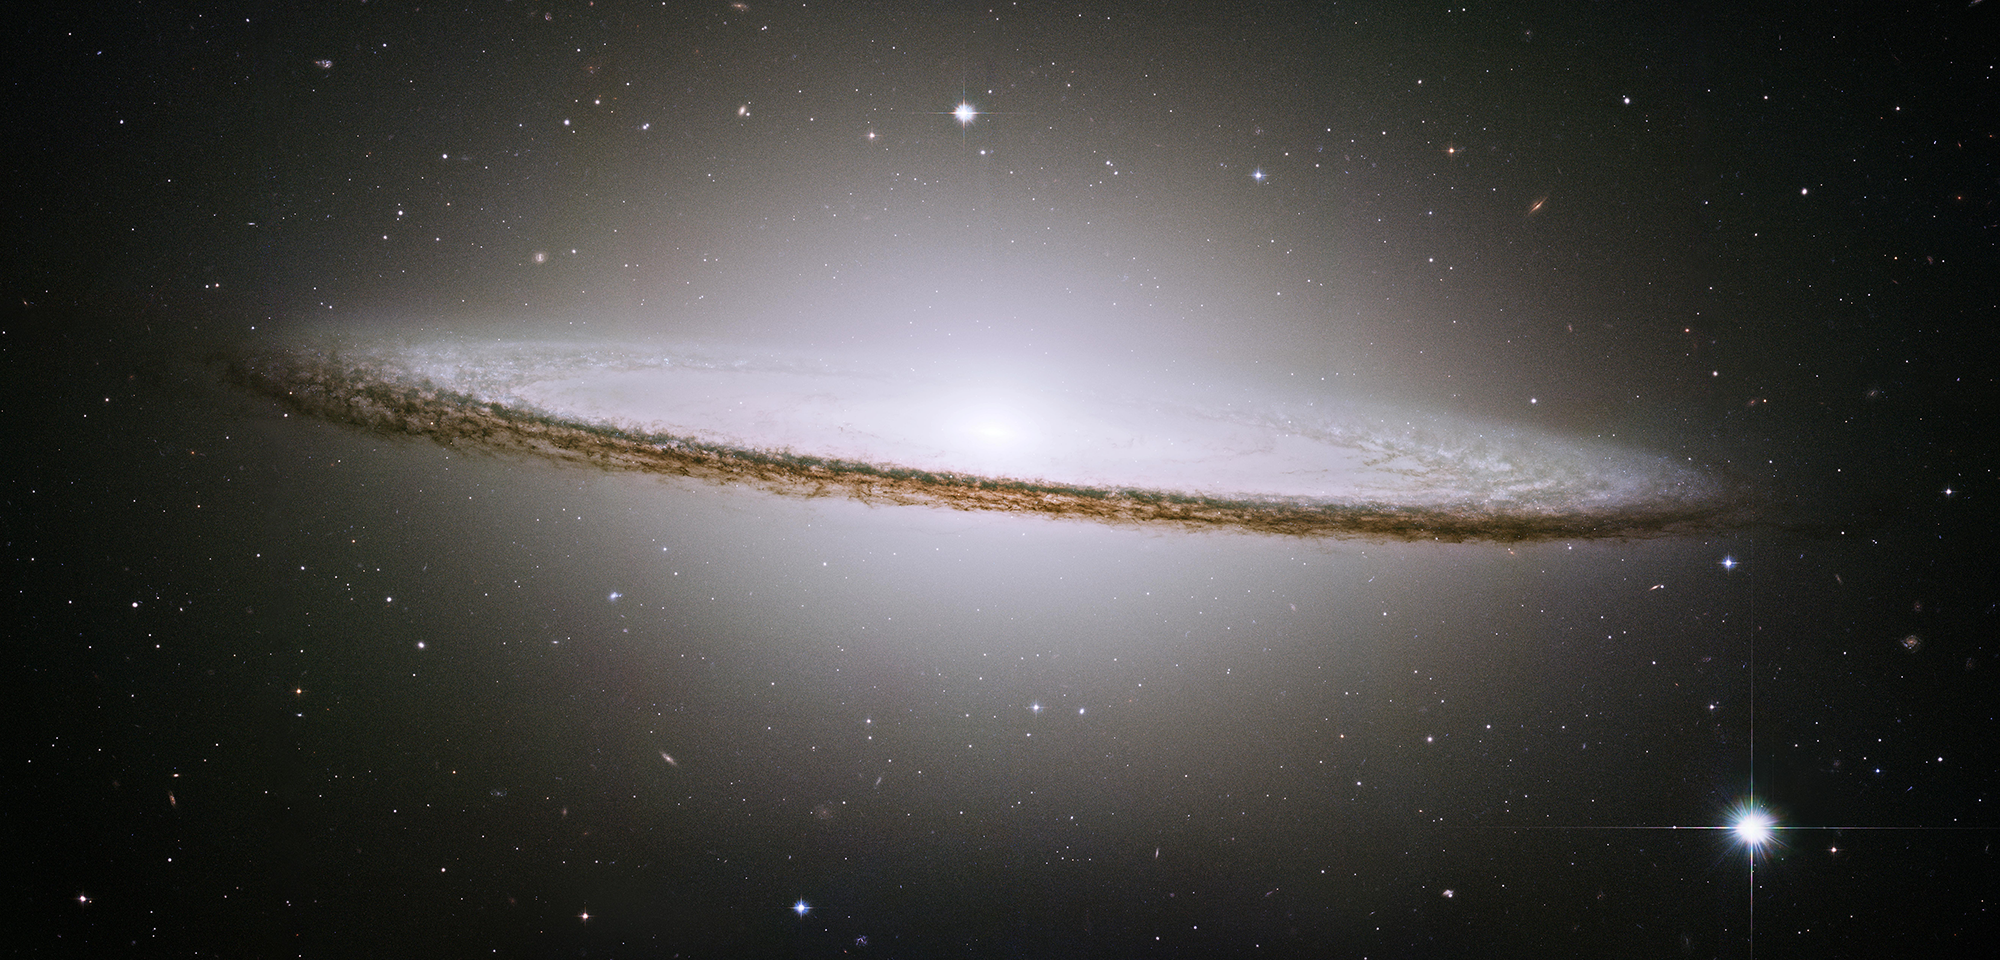

Sombrero Galaxy

Resembling a wide-brimmed hat with a tall bulge at the center, galaxy M104 is nicknamed the Sombrero Galaxy. Far larger than any hat on Earth, this Sombrero is 50,000 light-years wide. We see the galaxy nearly edge-on, so the dark dust in its pancake-like disk appears to bisect a large, white, rounded core of stars. Roughly 29 million light-years away, the Sombrero can be spotted with a modest telescope in the constellation Virgo.

Using Hubble, a team of astronomers led by John Kormendy of the University of Hawaii found evidence of a supermassive black hole at the center of the Sombrero Galaxy. Estimated to be as massive as a billion Suns, it's one of the heftiest black holes in the neighboring universe.

Hubble observations also reveal that the Sombrero Galaxy includes nearly 2,000 globular clusters — 10 times more than in our galaxy. Globular clusters are giant, spherical-shaped groups of stars that are sometimes older than the galaxy in which they reside. The Sombrero's globular clusters range from 10 billion to 13 billion years old, similar to those in the Milky Way.

Several teams of astronomers have used Hubble and telescopes on the ground to study the Sombrero's globular clusters. They've found that some clusters are rich in elements heavier than helium (which astronomers call "metals") and some are poor. Among other findings, the observations reveal that the "metal-rich" clusters are concentrated in the galaxy's bulge and that they are typically smaller than the "metal-poor" ones. Such studies are helping astronomers figure out how ancient globular clusters developed early in the universe's history.

Constellation: Virgo

Distance: 28 million light-years (9 megaparsecs)

Instrument: Advanced Camera for Surveys/WFC

Image Filters: F435W (B), F555W (V), F625W (r)

Credit: NASA, and the Hubble Heritage Team (STScI/AURA)